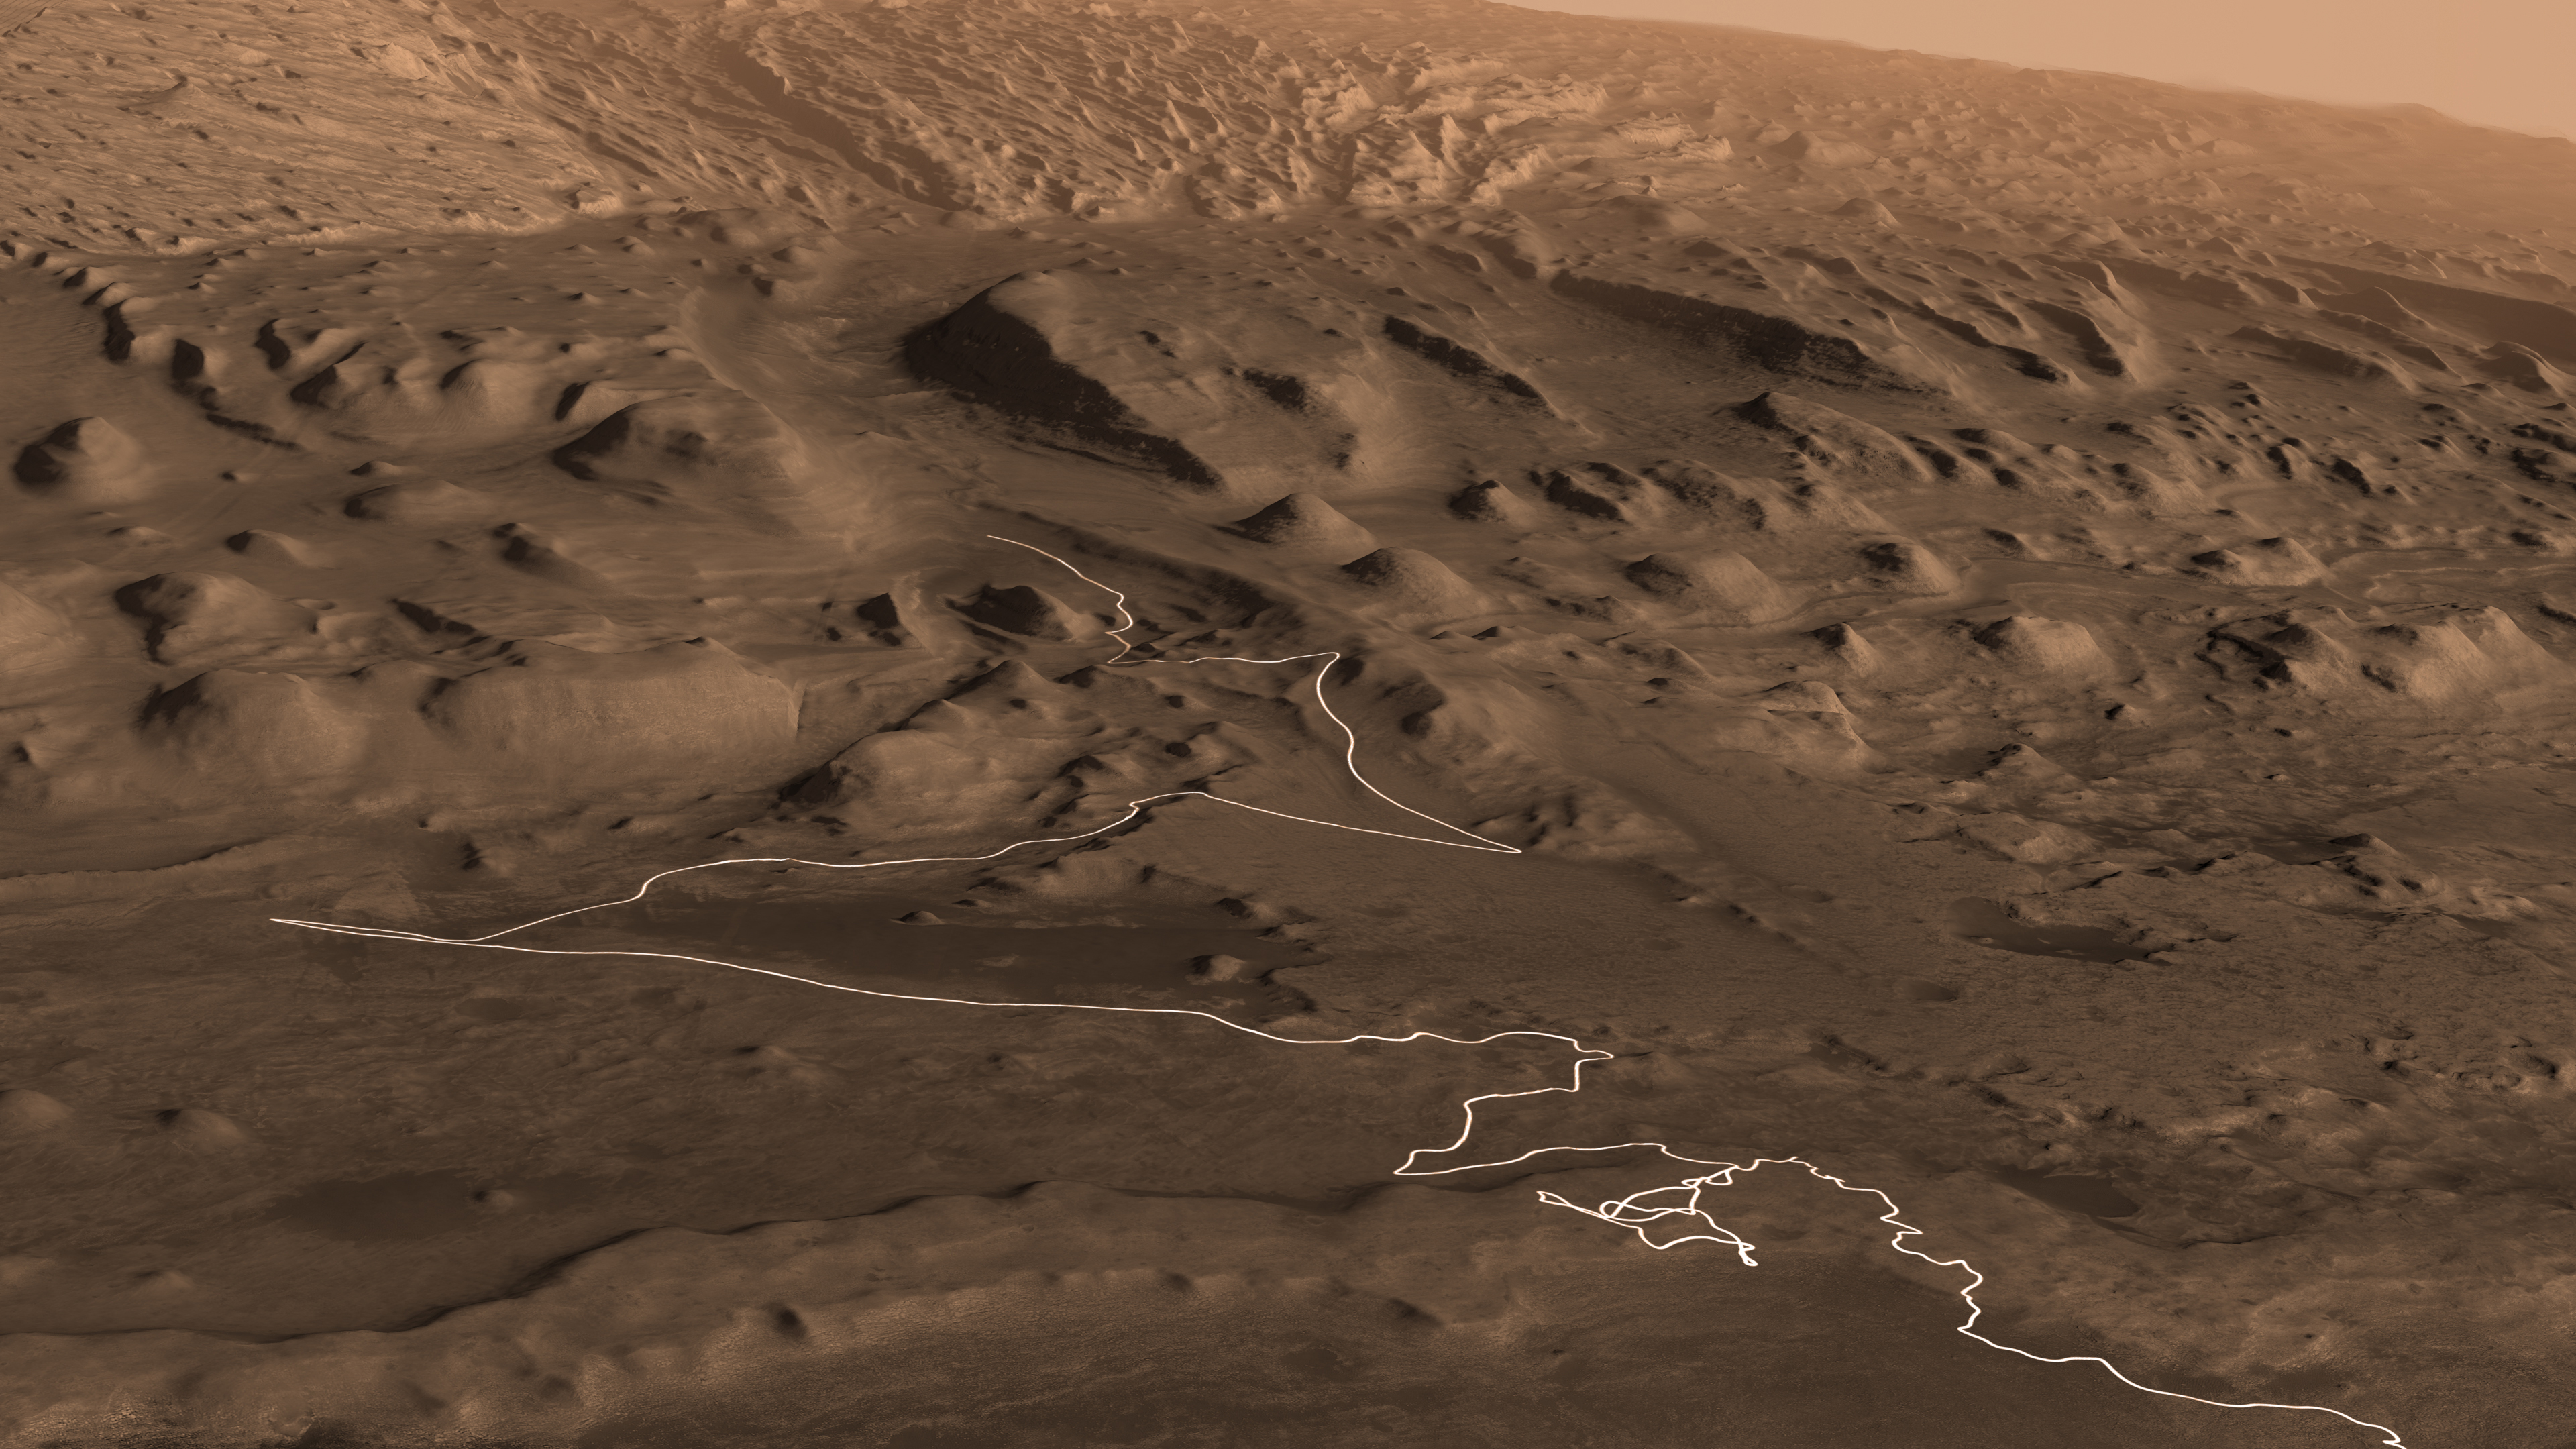

Curiosity’s Proposed Path up Mount Sharp

Annotated Image

This animation shows a proposed route for NASA’s Curiosity rover, which is climbing lower Mount Sharp on Mars. The annotated version of the map labels different regions that scientists working with the rover would like to explore in coming years. A flyover video explains them in more detail.

Data used in creating this map came from several instruments on NASA’s Mars Reconnaissance Orbiter (MRO), including the High Resolution Imaging Science Experiment (HiRISE), Compact Reconnaissance Imaging Spectrometer for Mars (CRISM) and the Context Camera (CTX). The High Resolution Stereo Camera (HRSC) instrument on the European Space Agency’s Mars Express also contributed data.

The University of Arizona, in Tucson, operates HiRISE, which was built by Ball Aerospace & Technologies Corp., in Boulder, Colorado. The Johns Hopkins University Applied Physics Laboratory in Laurel, Maryland, led the work to build CRISM, which it operates in coordination with an international team of researchers from universities, government and the private sector. Malin Space Science Systems in San Diego built and operates CTX. NASA’s Jet Propulsion Laboratory in Pasadena California, a division of Caltech, manages the Mars Reconnaissance Orbiter Project for NASA’s Science Mission Directorate in Washington.

Credit: NASA/JPL-Caltech/ESA/Univ. of Arizona/JHUAPL/MSSS/USGS Astrogeology Science Center